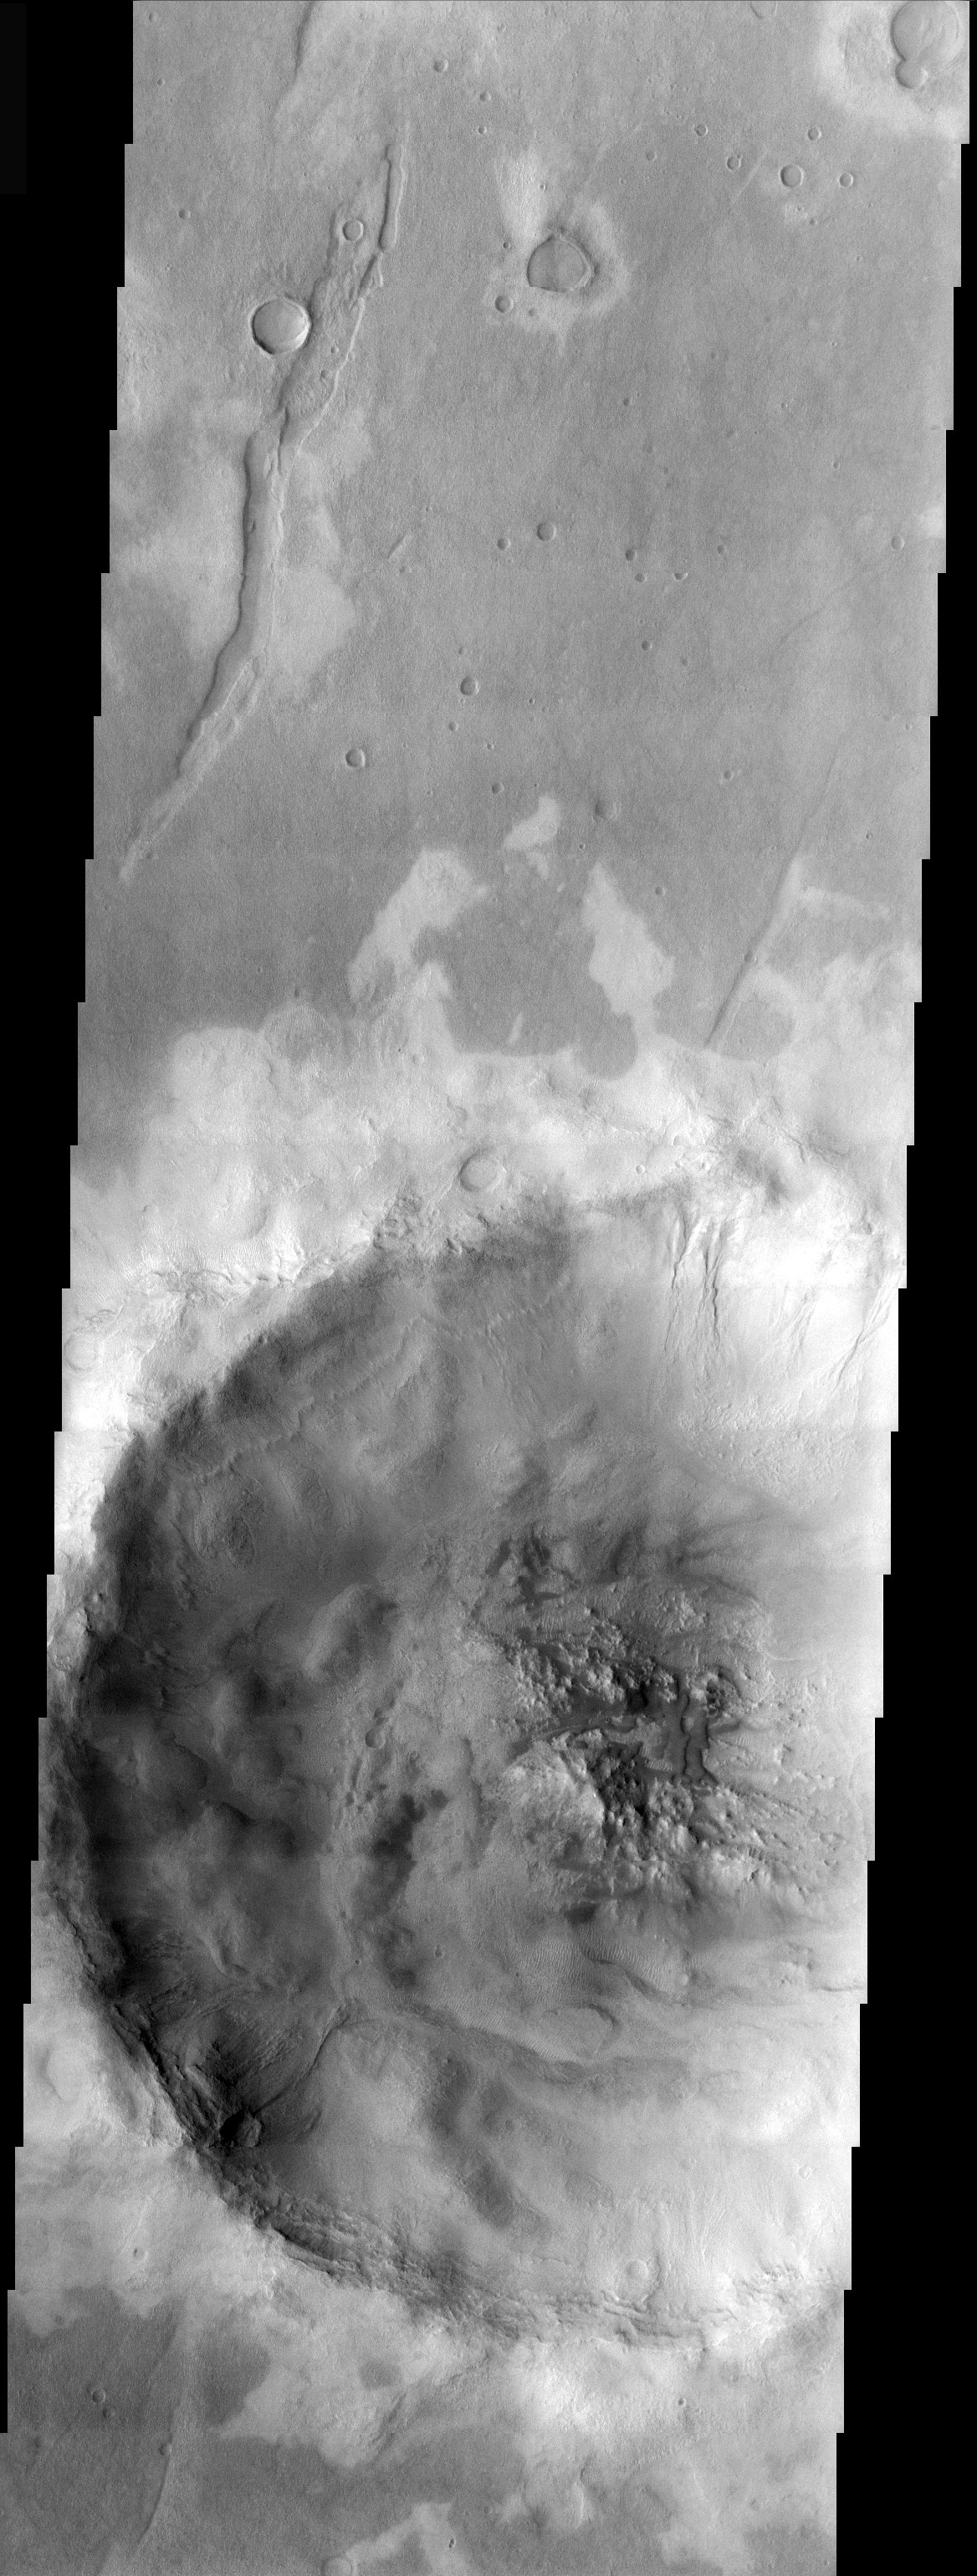

Icaria Planum

Released 23 December 2003

An unnamed crater west of Icaria Planum hosts an even smaller crater with interesting features both inside and out. A strange pattern of light-toned surfaces appears to be associated with the ejecta of this crater. Within the crater, the ubiquitous high latitude “pasted on terrain” is evident along with gullies, a combination of features that tends to support the idea that the pasted-on material is dirty snow whose melting leads to the formation of gullies. Completing the ensemble of features are accumulations of dark sand within the rugged topography of the crater floor.

Image information: VIS instrument. Latitude -45.4, Longitude 248.2 East (111.8 West). 19 meter/pixel resolution.

Note: this THEMIS visual image has not been radiometrically nor geometrically calibrated for this preliminary release. An empirical correction has been performed to remove instrumental effects. A linear shift has been applied in the cross-track and down-track direction to approximate spacecraft and planetary motion. Fully calibrated and geometrically projected images will be released through the Planetary Data System in accordance with Project policies at a later time.

NASA’s Jet Propulsion Laboratory manages the 2001 Mars Odyssey mission for NASA’s Office of Space Science, Washington, D.C. The Thermal Emission Imaging System (THEMIS) was developed by Arizona State University, Tempe, in collaboration with Raytheon Santa Barbara Remote Sensing. The THEMIS investigation is led by Dr. Philip Christensen at Arizona State University. Lockheed Martin Astronautics, Denver, is the prime contractor for the Odyssey project, and developed and built the orbiter. Mission operations are conducted jointly from Lockheed Martin and from JPL, a division of the California Institute of Technology in Pasadena.

Credit: NASA/JPL/ASU